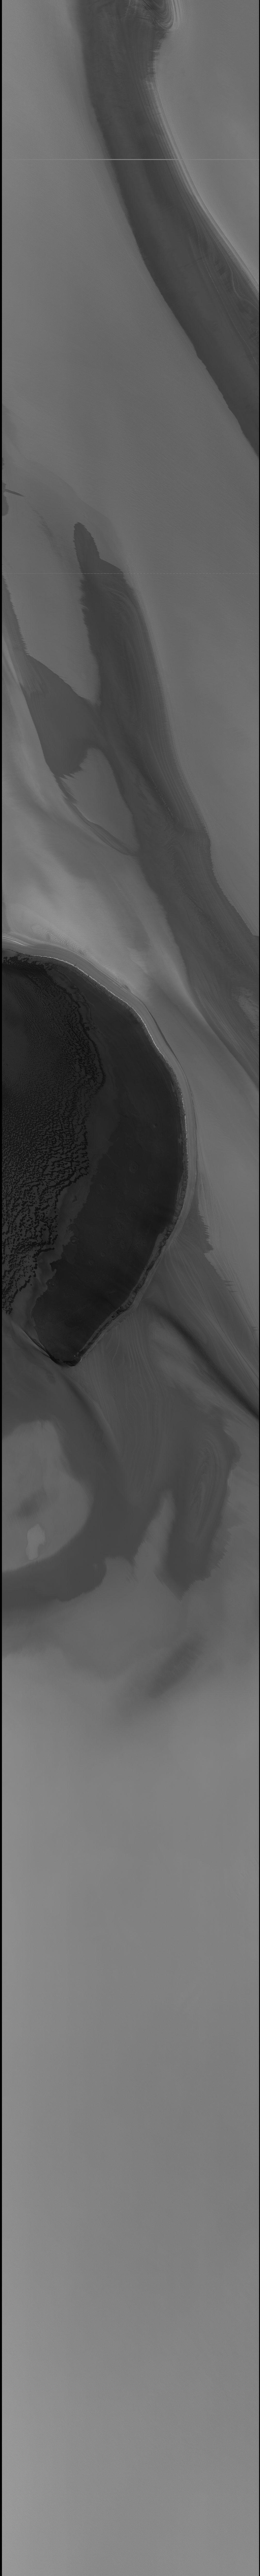

Context Camera Image of North Polar Chasma Boreale

Chasma Boreale is a large valley the cuts into Mars’ north polar cap and layered materials. At the uppermost portion of this valley (84.9 degrees north, 356.6 degrees west), its head is marked by a kilometer-high (3,000-foot-high) escarpment that allows seeing the subsurface layering and how the layers extend to nearby sloping surfaces that also cut into the materials. The floor of Chasma Boreale is a cratered plain that has sand on it. In part the sand appears to be eroding out of the escarpment. This image by the Context Camera on NASA’s Mars Reconnaissance Orbiter was taken in support of observations by two of the orbiter’s other instruments — the orbiter’s Compact Reconnaissance Imaging Spectrometer for Mars and the High Resolution Imaging Science Experiment — presented at an Oct. 16, 2006 news briefing.

Credit: NASA/JPL/MSSS